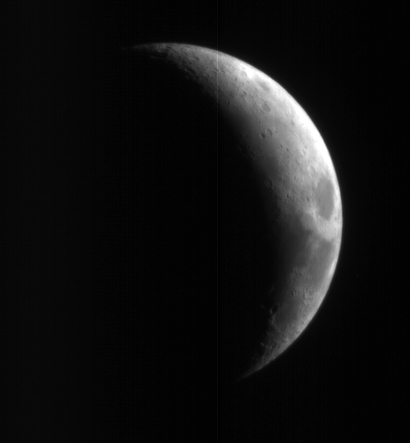

High-Resolution Mars Camera Test Image of Moon

This crescent view of Earth’s Moon in infrared, blue-green, and red wavelengths comes from a camera test by NASA’s Mars Reconnaissance Orbiter spacecraft on its way to Mars. The mission’s High Resolution Imaging Science Experiment camera took the image on Sept. 8, 2005, while at a distance of about 10 million kilometers (6 million miles) from the Moon. The dark feature on the right is Mare Crisium. From that distance, the Moon would appear as a star-like point of light to the unaided eye. The three images of the Moon in different colors all look similar because the Moon has an overall grey color, but further processing will reveal the subtle color variations. The test verified the camera’s focusing capability and provided an opportunity for calibration. The spacecraft’s Context Camera and Optical Navigation Camera also performed as expected during the test.

The Mars Reconnaissance Orbiter, launched on Aug. 12, 2005, is on course to reach Mars on March 10, 2006. After gradually adjusting the shape of its orbit for half a year, it will begin its primary science phase in November 2006. From the mission’s planned science orbit about 300 kilometers (186 miles) above the surface of Mars, the high resolution camera will be able to discern features as small as one meter or yard across.

Credit: NASA/JPL/University of Arizona